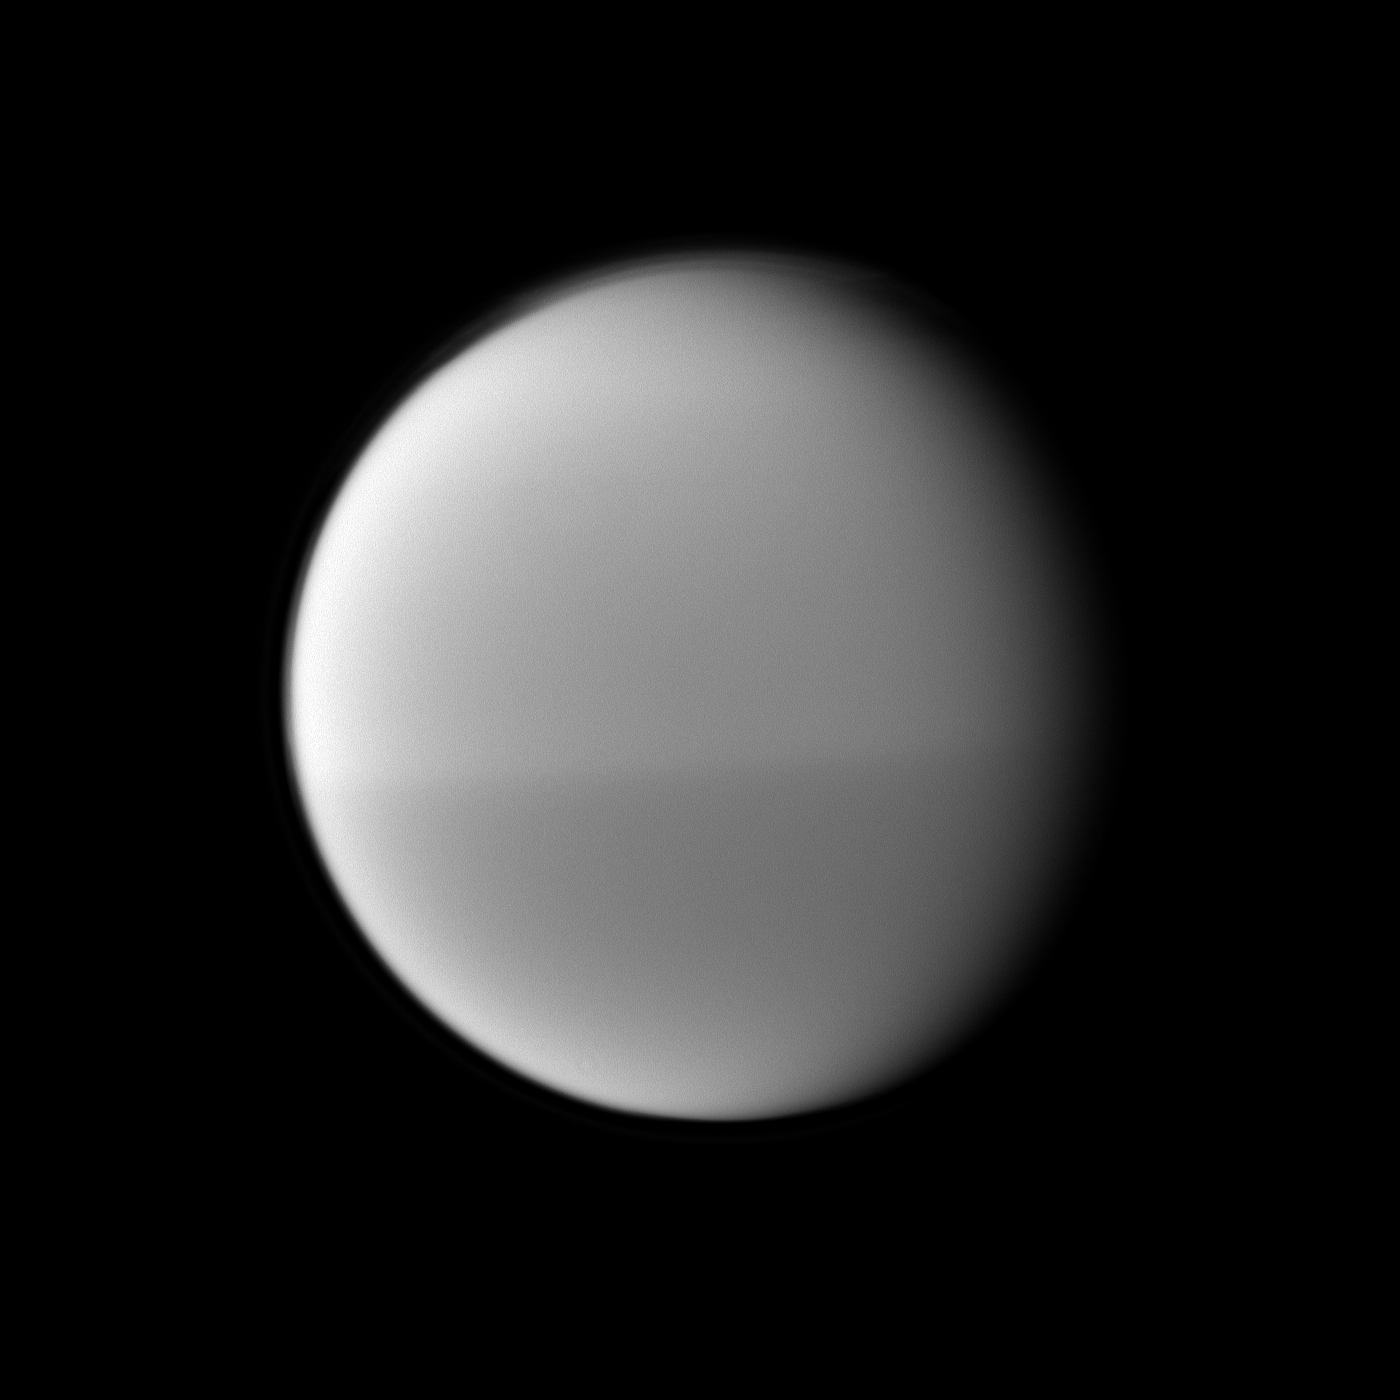

Dark and Light Titan

The Cassini spacecraft examines Titan’s dark and light seasonal hemispheric dichotomy as it images the moon with a filter sensitive to near-infrared light.

The southern hemisphere looks darker than the northern hemisphere using a spectral filter sensitive to wavelengths of near-infrared light centered at 889 nanometers. This image also shows Titan’s north polar hood (see PIA08137 and PIA11594). See PIA11603 to learn more about the seasonal dichotomy.

This view looks toward the leading hemisphere of Titan (5,150 kilometers, or 3,200 miles across). North on Titan is up and rotated 2 degrees to the left.

The image was taken with the Cassini spacecraft narrow-angle camera on May 22, 2010. The view was obtained at a distance of approximately 1.1 million kilometers (684,000 miles) from Titan and at a Sun-Titan-spacecraft, or phase, angle of 37 degrees. Image scale is 6 kilometers (4 miles) per pixel.

The Cassini-Huygens mission is a cooperative project of NASA, the European Space Agency and the Italian Space Agency. The Jet Propulsion Laboratory, a division of the California Institute of Technology in Pasadena, manages the mission for NASA’s Science Mission Directorate, Washington, D.C. The Cassini orbiter and its two onboard cameras were designed, developed and assembled at JPL. The imaging operations center is based at the Space Science Institute in Boulder, Colo.

Credit: NASA/JPL/Space Science Institute